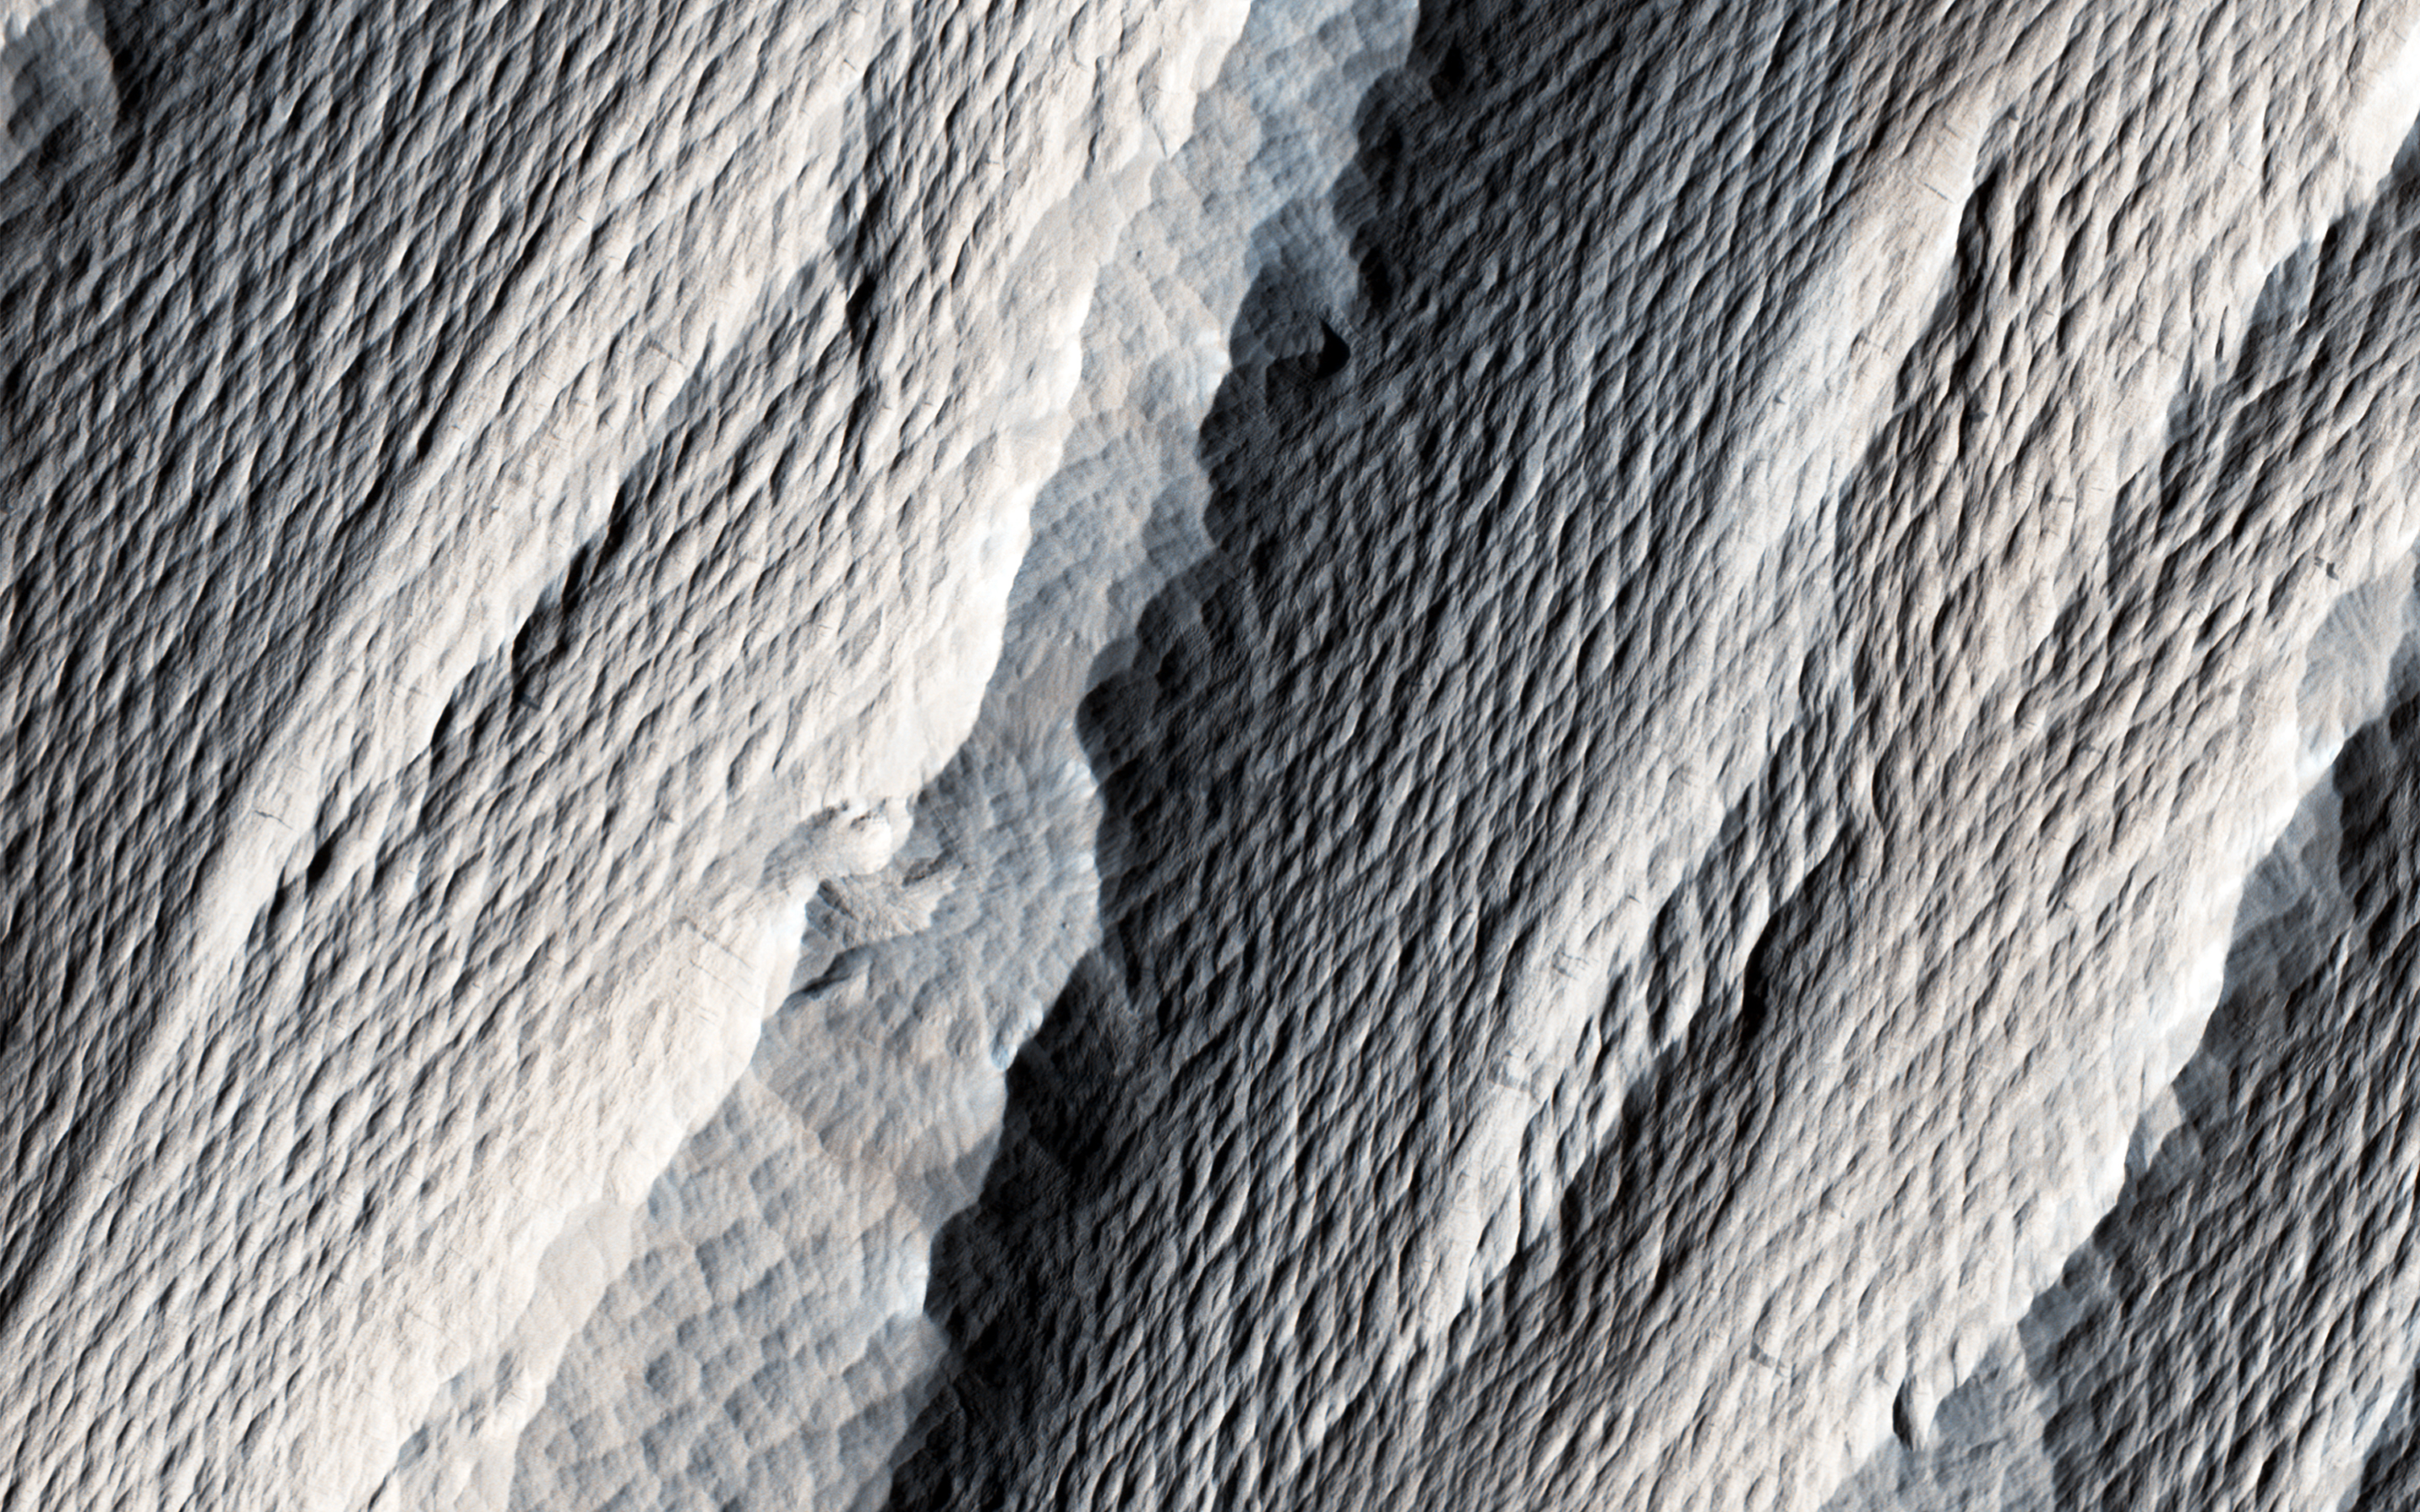

Wind Carved Rock

The distinctively fluted surface and elongated hills in this image in Medusae Fossae are caused by wind erosion of a soft fine-grained rock. Called yardangs, these features are aligned with the prevailing wind direction. This wind direction would have dominated for a very long time to carve these large-scale features into the exposed rock we see today.

Yardangs not only reveal the strength and direction of historic winds, but also reveal something of the host rock itself. Close inspection by HiRISE shows an absence of boulders or rubble, especially along steep yardang cliffs and buttresses. The absence of rubble and the scale of the yardangs tells us that the host rock consists only of weakly cemented fine granules in tens of meters or more thick deposits. Such deposits could have come from extended settling of volcanic ash, atmospheric dust, or accumulations of wind deposited fine sands. After a time these deposits became cemented and cohesive, illustrated by the high standing relief and exposed cliffs.

The University of Arizona, Tucson, operates HiRISE, which was built by Ball Aerospace & Technologies Corp., Boulder, Colo. NASA’s Jet Propulsion Laboratory, a division of the California Institute of Technology in Pasadena, manages the Mars Reconnaissance Orbiter Project for NASA’s Science Mission Directorate, Washington.

Credit: NASA/JPL-Caltech/Univ. of Arizona